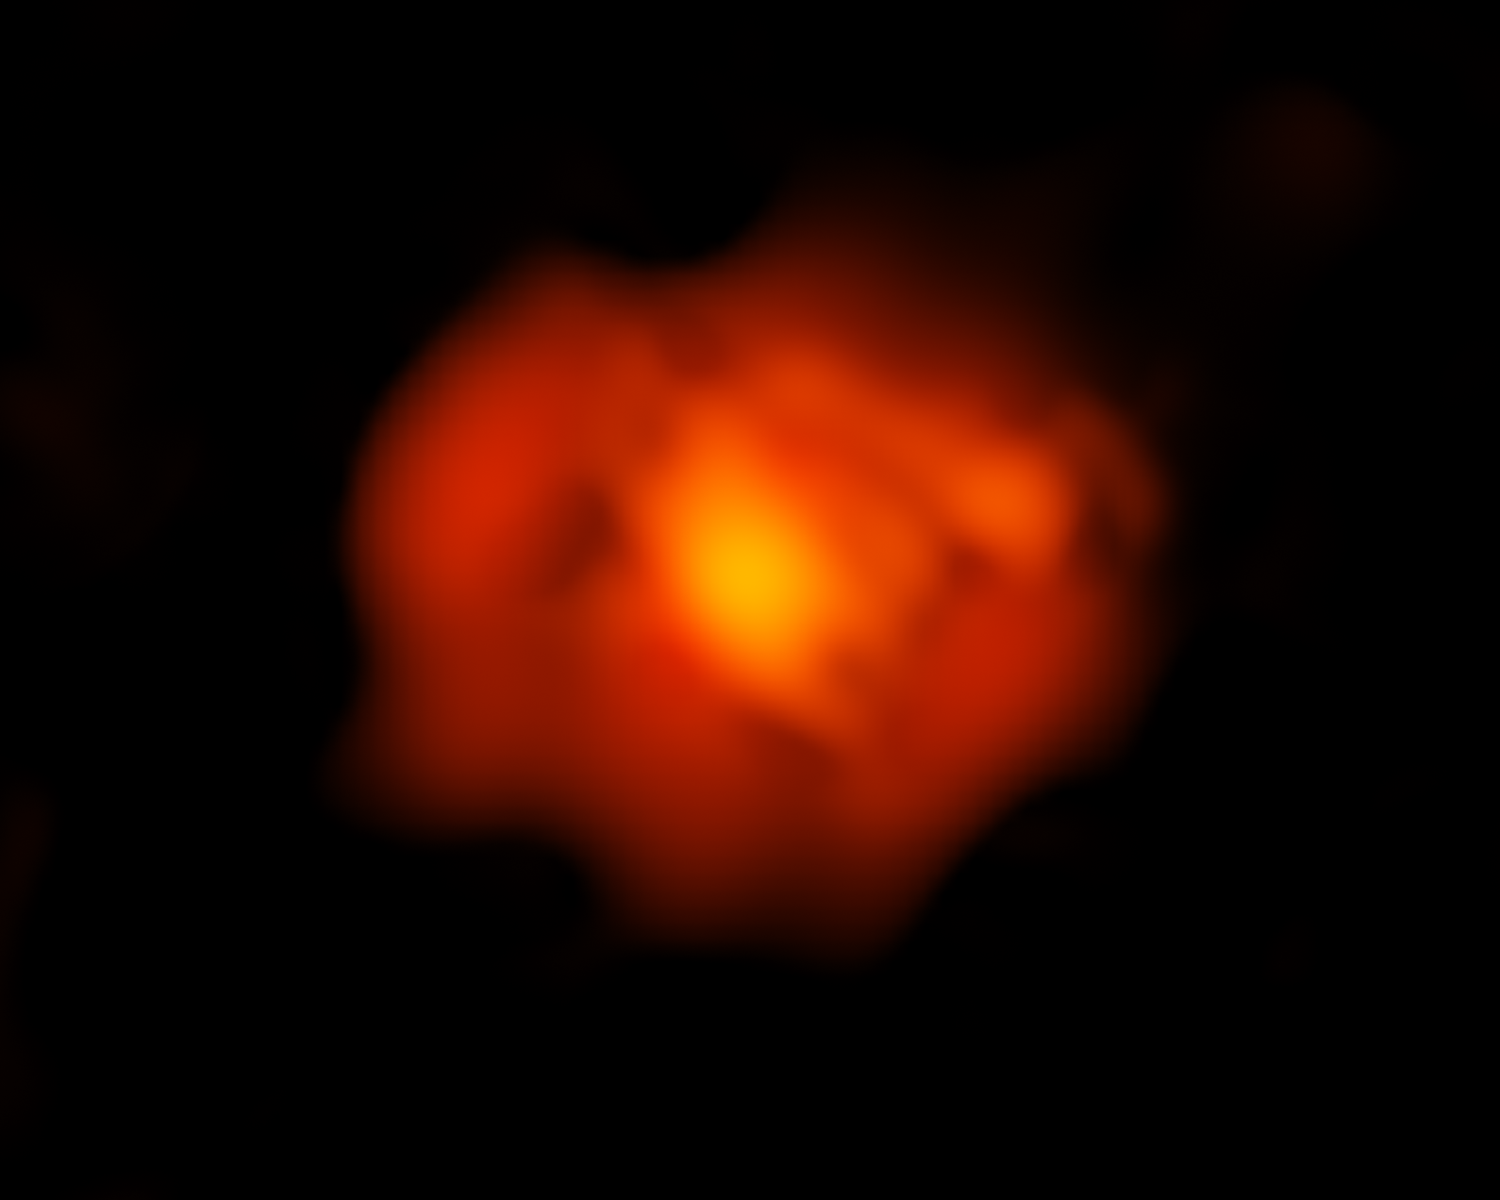

An ALMA View of Supernova 1987A

This is an image of the intricate remains of Supernova 1987A taken in submillimeter wavelengths by the Atacama Large Millimeter/submillimeter Array (ALMA) telescope in Chile. The red color shows newly formed dust in the center of the supernova remnant.

ALMA Credit: ALMA (ESO/NAOJ/NRAO) and R. Indebetouw (NRAO/AUI/NSF)

Credit: NASA, ESA, ALMA, A. Angelich (NRAO, AUI, NSF), R. Indebetouw (NRAO, AUI, NSF)